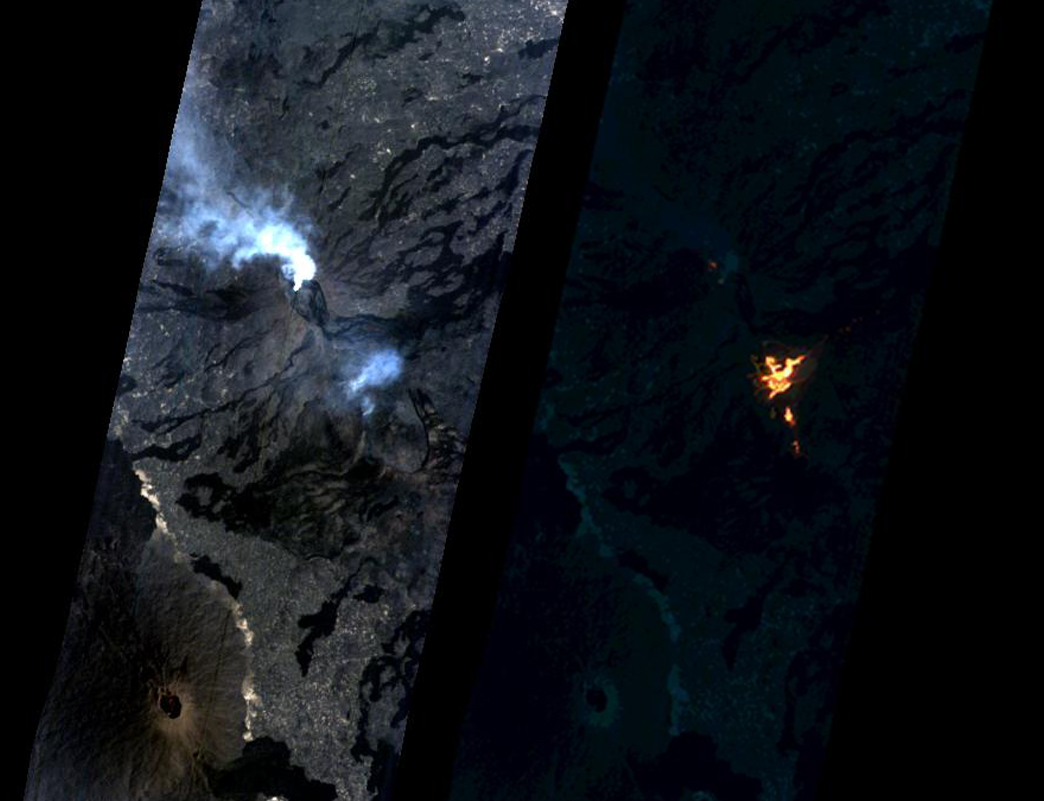

NASA Spacecraft Watches as Eruption Reshapes African Volcano

Annotated Version

On Jan. 24, 2017, the Hyperion Imager on NASA’s Earth Observing 1 (EO-1) spacecraft observed a new eruption at Erta’Ale volcano, Ethiopia, from an altitude of 438 miles (705 kilometers). Data were collected at a resolution of 98 feet (30 meters) per pixel at different visible and infrared wavelengths and were combined to create these images. A visible-wavelength image is on the left. An infrared image is shown on the right. The infrared image emphasizes the hottest areas and reveals a spectacular rift eruption, where a crack opens and lava gushes forth, fountaining into the air. The lava flows spread away from the crack. Erta’Ale is the location of a long-lived lava lake, and it remains to be seen if this survives this new eruption.

The observation was scheduled via the Volcano Sensor Web, a network of sensors linked by artificial intelligence software to create an autonomous global monitoring program of satellite observations of volcanoes. The Volcano Sensor Web was alerted to this new activity by data from another spacecraft.

The EO-1 spacecraft is managed by NASA’s Goddard Space Flight Center, Greenbelt, Maryland. EO-1 is the satellite remote-sensing asset used by the EO-1 Volcano Sensor Web (VSW) developed by NASA’s Jet Propulsion Laboratory, Pasadena, California, which is being used to monitor this, and other, volcanic eruptions around the world.

Credit: NASA/GSFC/JPL-Caltech/Ashley Davies